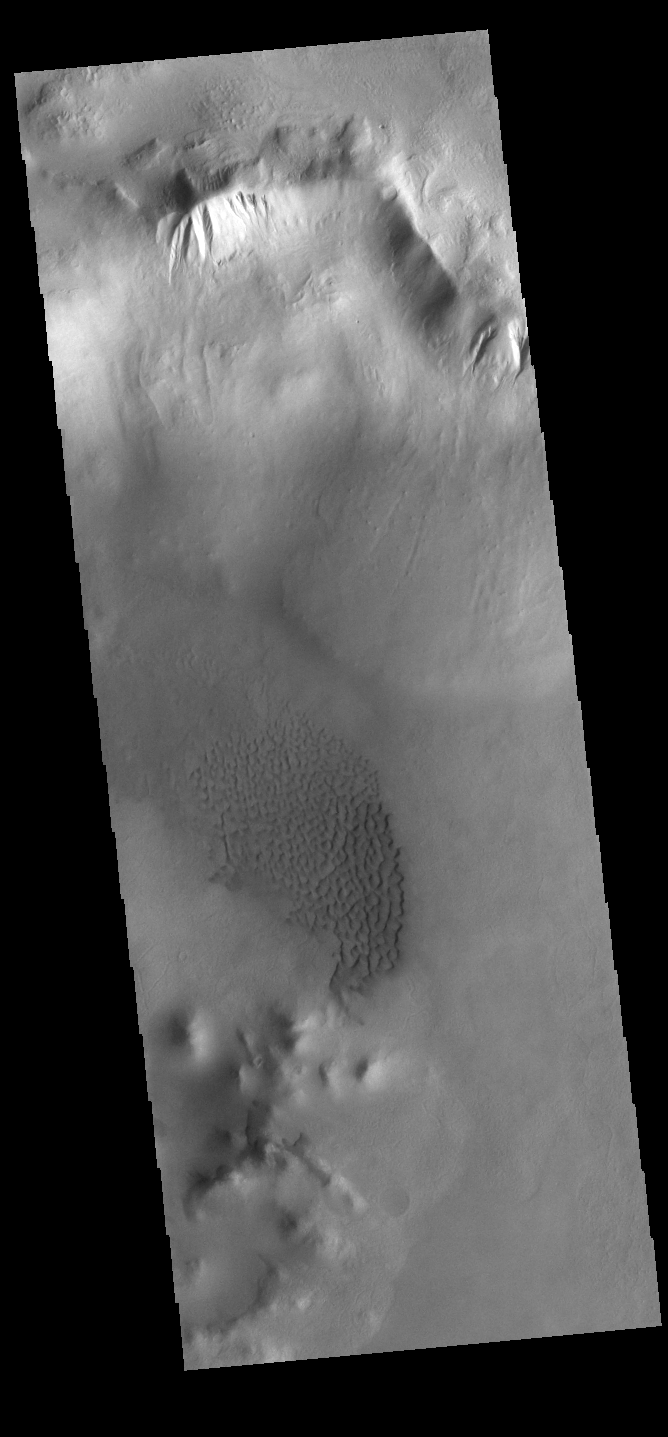

Crater Gullies

Today’s VIS image shows part of an unnamed crater in Aonia Terra. At the top of the image numerous gullies dissect the crater rim. These channels are called gullies due to being on a steep slope rather than a flat river plain. In some images it is possible to see a boundary layer between the upper incised gully and a lower deposition region. The boundary marks a change in slope, the steep upper portion supports fast moving fluid that carves into the rim, eroding materials. The change to a flatter slope causes the fluid to slow down and as it slows the materials carried by the fluid are deposited. Sand dunes cover part of the crater floor.

Credit: NASA/JPL-Caltech/ASU